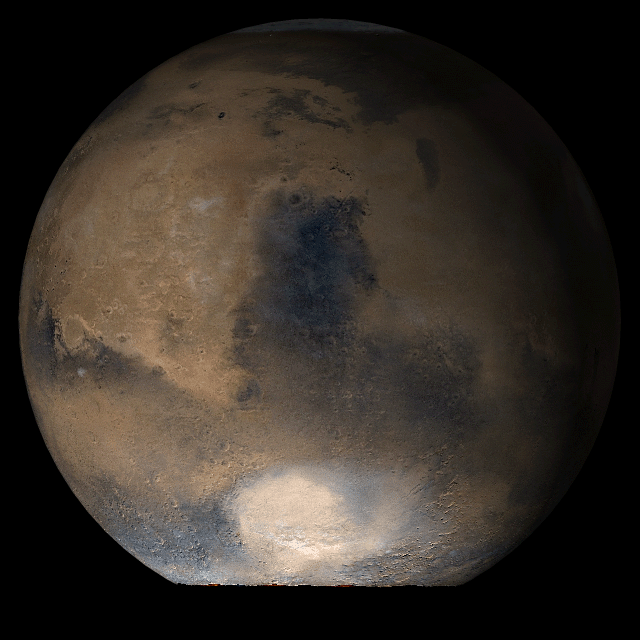

Mars at Ls 66°: Syrtis Major

20 June 2006
This picture is a composite of Mars Global Surveyor (MGS) Mars Orbiter Camera (MOC) daily global images acquired at Ls 66° during a previous Mars year This month, Mars looks similar, as Ls 66° occurs in mid-June 2006. The picture shows the Syrtis Major face of Mars. Over the course of the month, additional faces of Mars as it appears at this time of year are being posted for MOC Picture of the Day. Ls, solar longitude, is a measure of the time of year on Mars. Mars travels 360° around the Sun in 1 Mars year. The year begins at Ls 0°, the start of northern spring and southern autumn.

Season: Northern Spring/Southern Autumn

Credit: NASA/JPL/Malin Space Science Systems